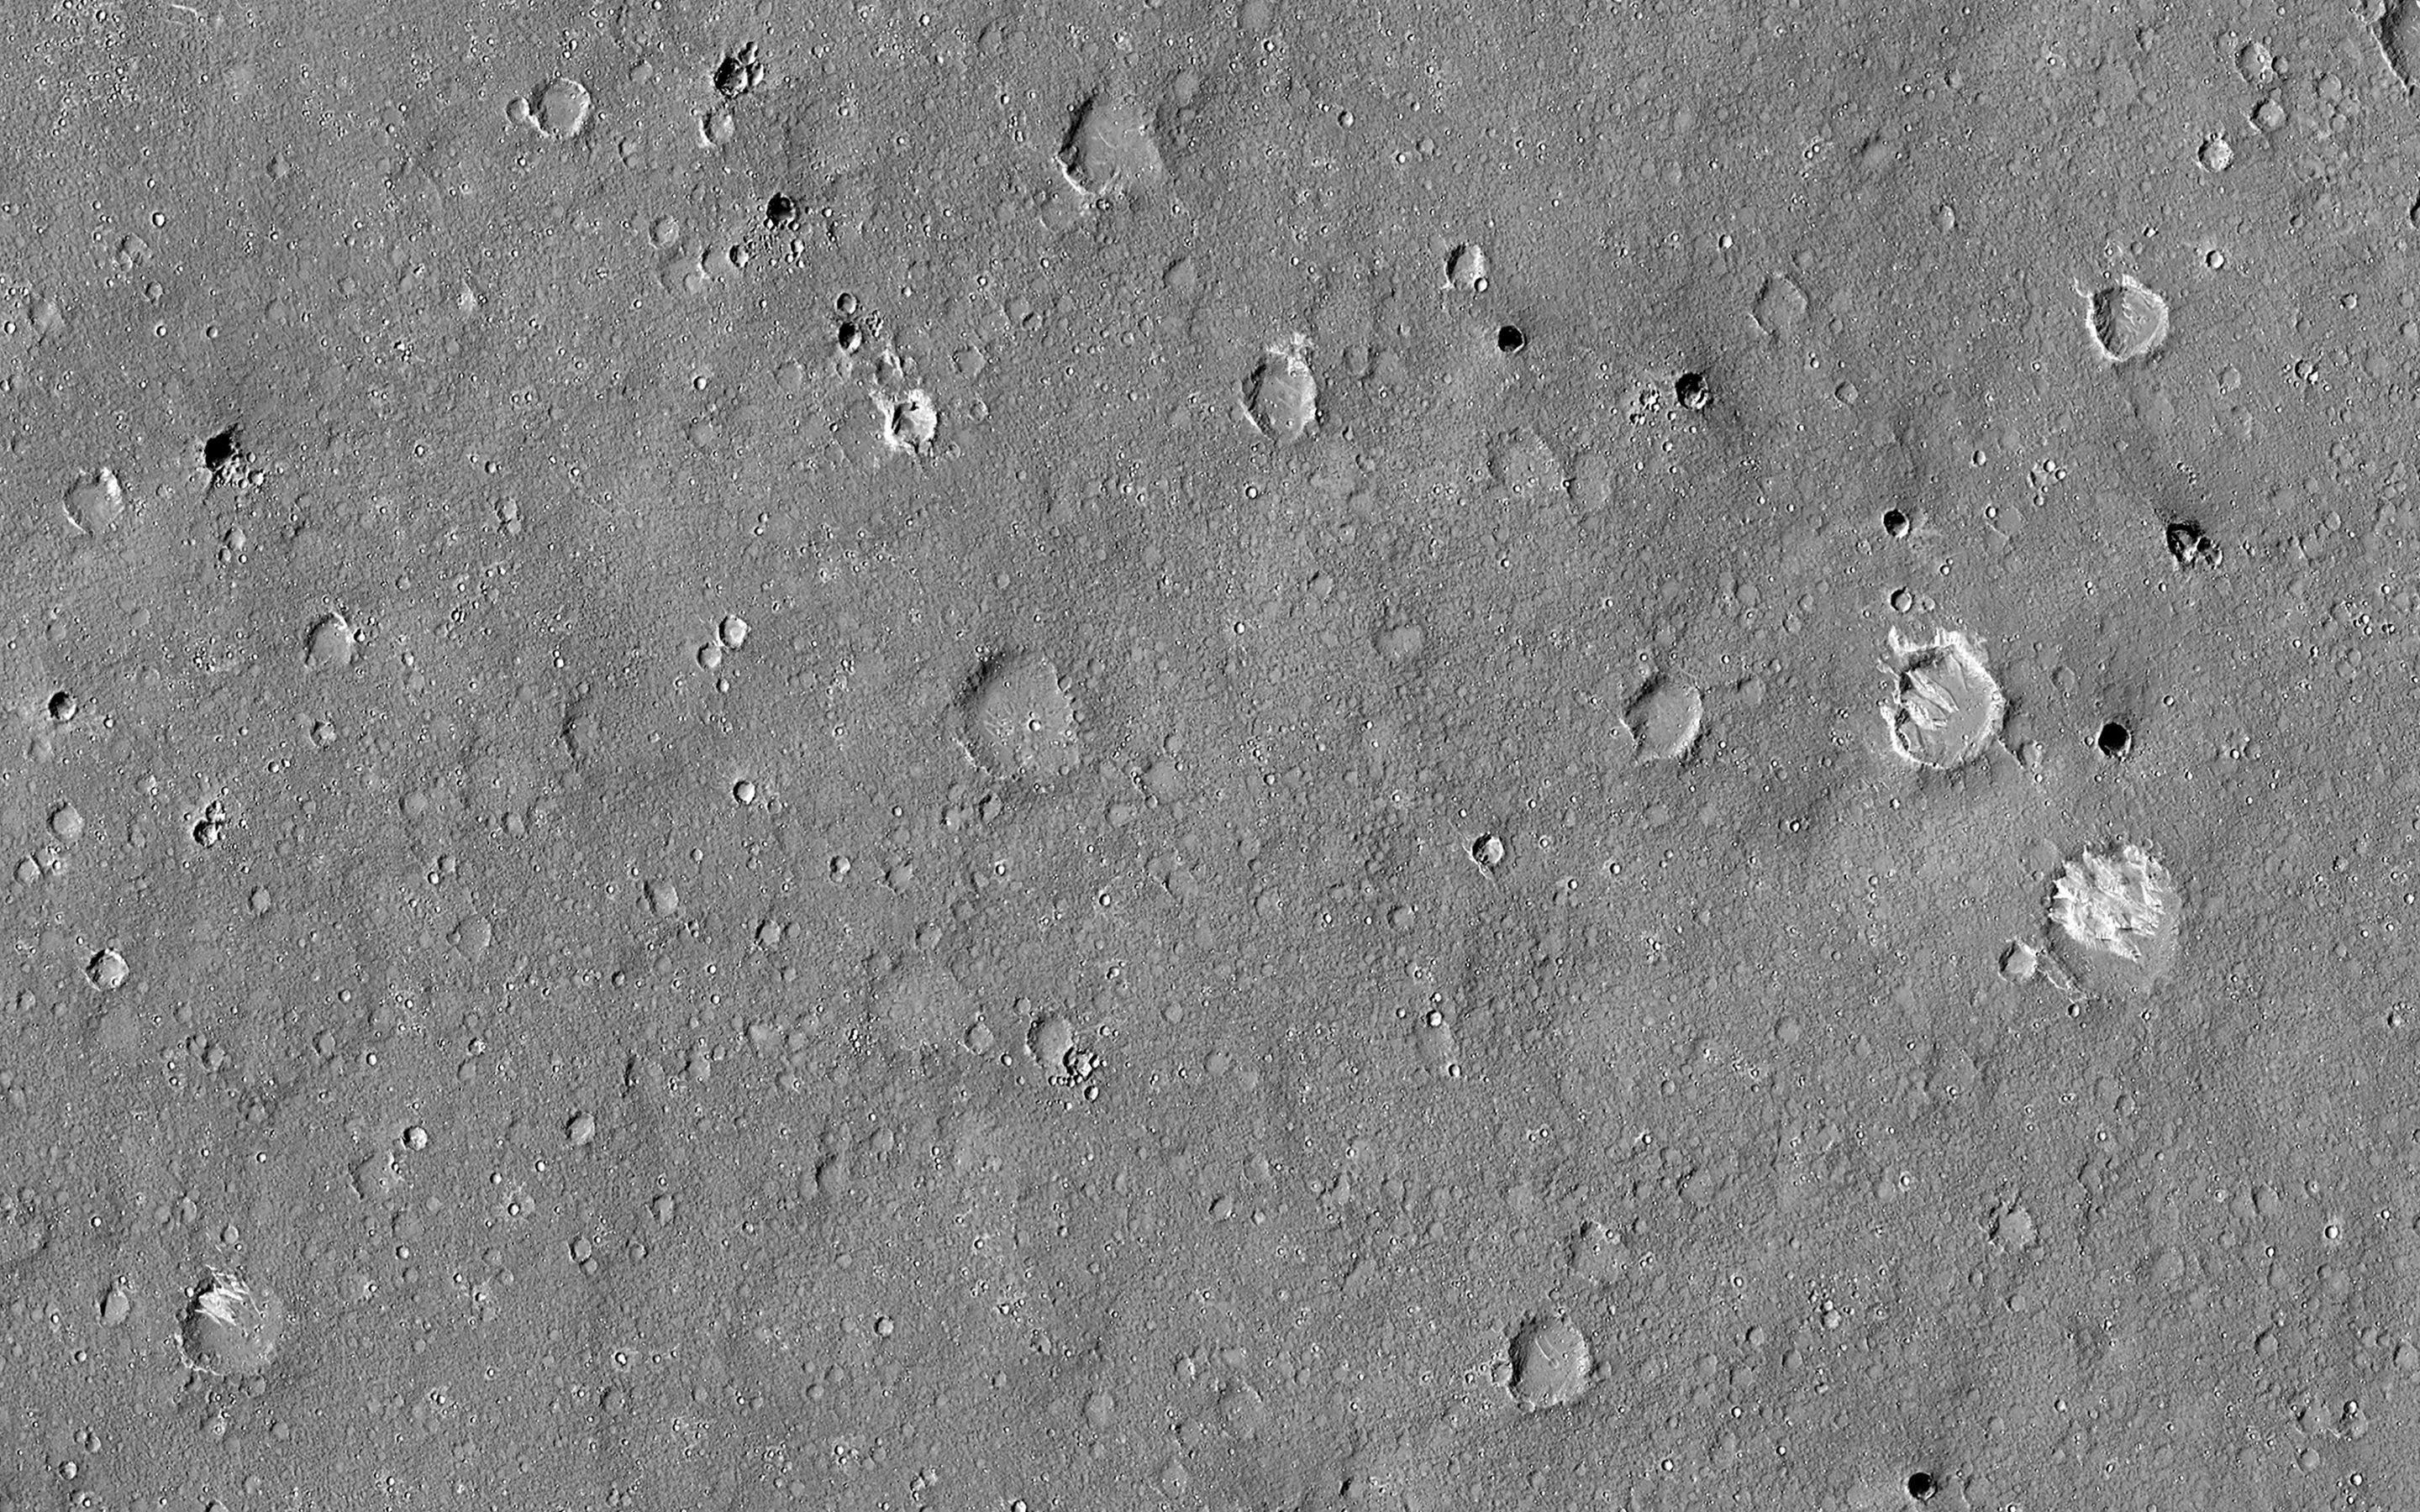

Dark Craters

This HiRISE image was taken to sample terrain north of Elysium Planitia and Athabasca Valles. Because HiRISE can only image a small fraction of Mars, most images are targeted on specially selected features of interest. However, we also sample other locations, both to understand the normal terrain and look for things that might not have been obvious enough in other data for anyone to mark out a target.

This image caught something interesting. Most of the surface is smooth regolith peppered with small craters. However, some of the craters are notably dark compared with everything else in the image.

Zooming in to full resolution shows the reason: the dark craters have small ripples and are dark blue in enhanced color, characteristics usually associated with active sand kicking off its dust cover. Why the sand is moving in these particular craters but not others is not certain but could relate to induration (hardening) of the sand, or the age or topography of the craters.

The map is projected here at a scale of 50 centimeters (19.7 inches) per pixel. (The original image scale is 61.7 centimeters [24.3 inches] per pixel [with 2 x 2 binning]; objects on the order of 185 centimeters [72.8 inches] across are resolved.) North is up.

The University of Arizona, in Tucson, operates HiRISE, which was built by Ball Aerospace & Technologies Corp., in Boulder, Colorado. NASA’s Jet Propulsion Laboratory, a division of Caltech in Pasadena, California, manages the Mars Reconnaissance Orbiter Project for NASA’s Science Mission Directorate, Washington.

Credit: NASA/JPL-Caltech/University of Arizona